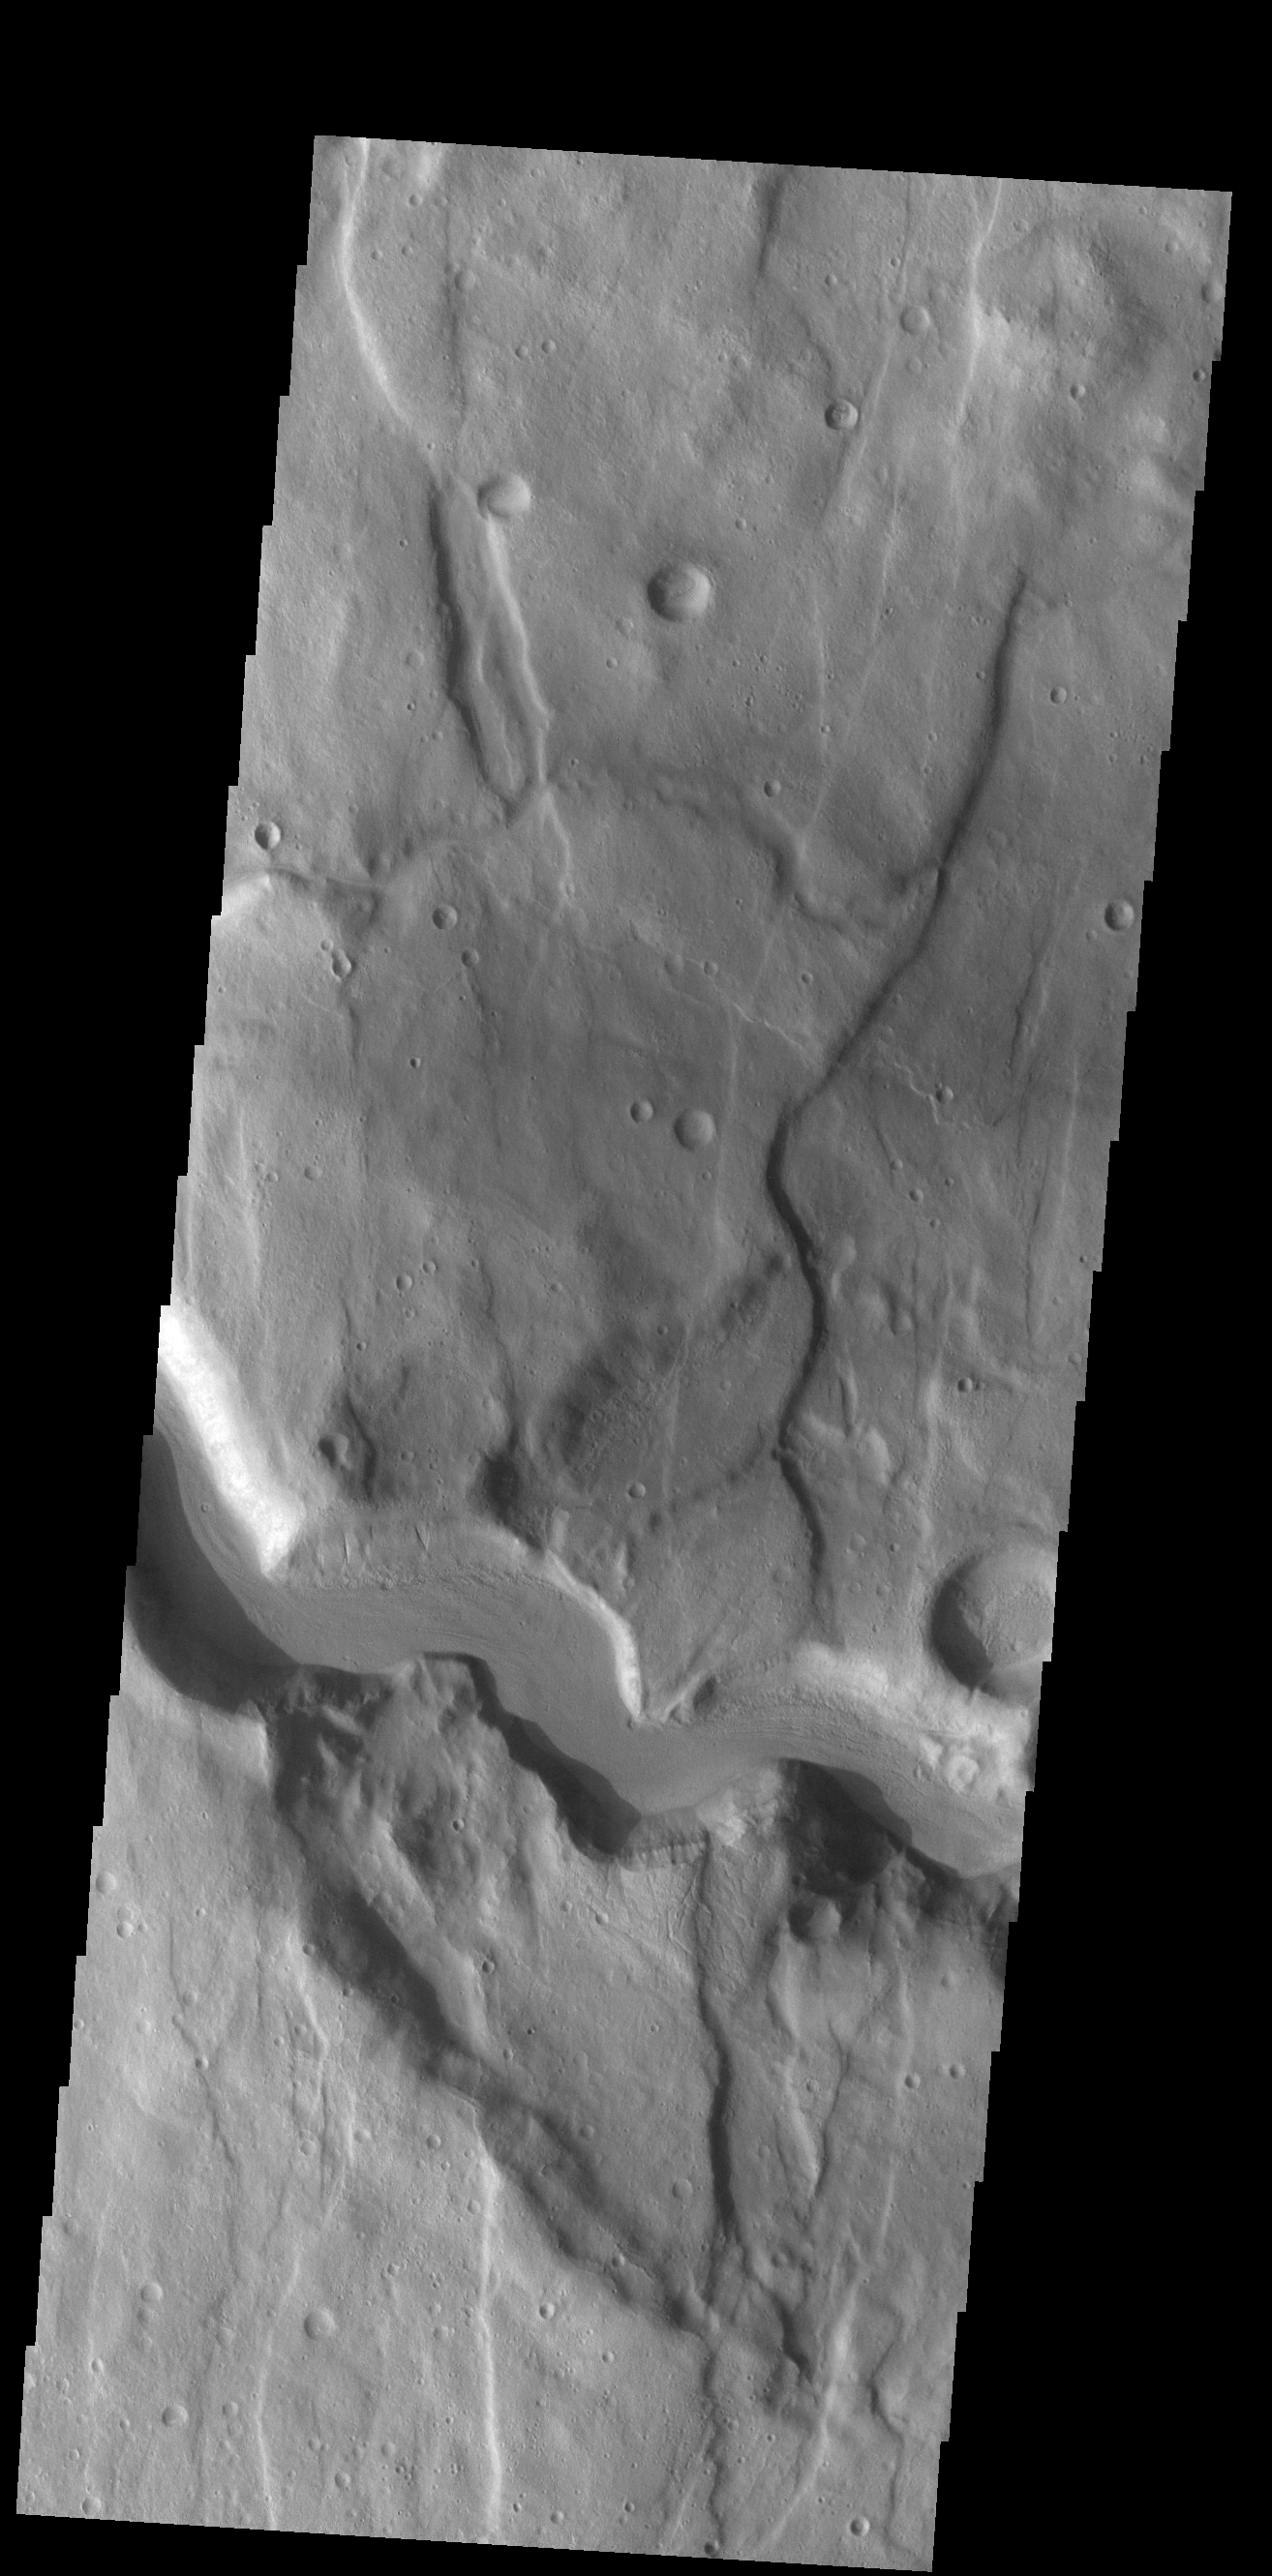

Claritas Fossae Channel

This VIS image shows a section of an unnamed channel. This channel starts within Claritas Fossae and empties down hill into Icaria Planum.

Credit: NASA/JPL-Caltech/ASU